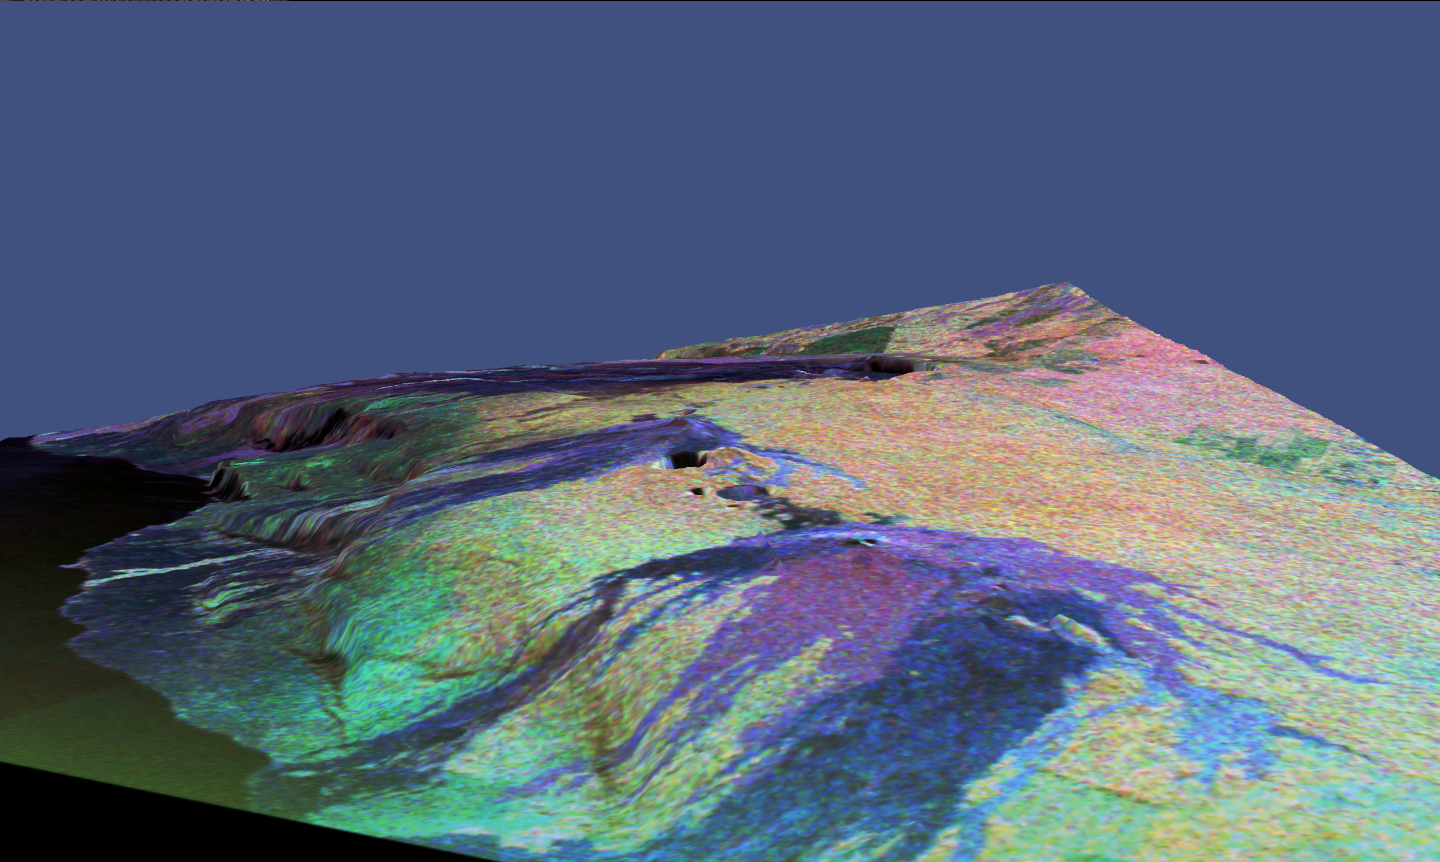

Space Radar Image of Kilauea, Hawaii in 3-D

This is a three-dimensional perspective view of a false-color image of the eastern part of the Big Island of Hawaii. It was produced using all three radar frequencies — X-band, C-band and L-band — from the Spaceborne Imaging Radar-C/X-Band Synthetic Aperture Radar (SIR-C/X-SAR) flying on the space shuttle Endeavour, overlaid on a U.S. Geological Survey digital elevation map. Visible in the center of the image in blue are the summit crater (Kilauea Caldera) which contains the smaller Halemaumau Crater, and the line of collapse craters below them that form the Chain of Craters Road.

The image was acquired on April 12, 1994 during orbit 52 of the space shuttle. The area shown is approximately 34 by 57 kilometers (21 by 35 miles) with the top of the image pointing toward northwest. The image is centered at about 155.25 degrees west longitude and 19.5 degrees north latitude. The false colors are created by displaying three radar channels of different frequency. Red areas correspond to high backscatter at L-HV polarization, while green areas exhibit high backscatter at C-HV polarization. Finally, blue shows high return at X-VV polarization. Using this color scheme, the rain forest appears bright on the image, while the green areas correspond to lower vegetation. The lava flows have different colors depending on their types and are easily recognizable due to their shapes.

The flows at the top of the image originated from the Mauna Loa volcano. Kilauea volcano has been almost continuously active for more than the last 11 years. Field teams that were on the ground specifically to support these radar observations report that there was vigorous surface activity about 400 meters (one-quartermile) inland from the coast. A moving lava flow about 200 meters (650 feet) in length was observed at the time of the shuttle overflight, raising the possibility that subsequent images taken during this mission will show changes in the landscape. Currently, most of the lava that is erupted travels the 8 kilometers (5 miles) from the Pu’u O’o crater (the active vent) just outside this image to the coast through a series of lava tubes, but in the past there have been many large lava flows that have traveled this distance, destroying houses and parts of the Hawaii Volcanoes National Park.

This SIR-C/X-SAR image shows two types of lava flows that are common to Hawaiian volcanoes. Pahoehoe lava flows are relatively smooth, and appear very dark blue because much of the radar energy is reflected away from the radar. In contrast other lava flows are relatively rough and bounce much of the radar energy back to the radar, making that part of the image bright blue. This radar image is valuable because it allows scientists to study an evolving lava flow field from the Pu’u O’o vent. Much of the area on the northeast side (right) of the volcano is covered with tropical rain forest, and because trees reflect a lot of the radar energy, the forest appears bright in this radar scene. The linear feature running from Kilauea Crater to the right of the image is Highway 11leading to the city of Hilo which is located just beyond the right edge of this image.

Spaceborne Imaging Radar-C and X-Synthetic Aperture Radar (SIR-C/X-SAR) is part of NASA’s Mission to Planet Earth. The radars illuminate Earth with microwaves allowing detailed observations at any time, regardless of weather or sunlight conditions. SIR-C/X-SAR uses three microwave wavelengths: L-band (24 cm), C-band (6 cm) and X-band (3 cm). The multi-frequency data will be used by the international scientific community to better understand the global environment and how it is changing. The SIR-C/X-SAR data, complemented by aircraft and ground studies, will give scientists clearer insights into those environmental changes which are caused by nature and those changes which are induced by human activity.

SIR-C was developed by NASA’s Jet Propulsion Laboratory. X-SAR was developed by the Dornier and Alenia Spazio companies for the German space agency, Deutsche Agentur fuer Raumfahrtangelegenheiten (DARA), and the Italian space agency, Agenzia Spaziale Italiana (ASI), with the Deutsche Forschungsanstalt fuer Luft und Raumfahrte.v. (DLR), the major partner in science, operations and data processing of X-SAR.

Credit: NASA/JPL-Caltech